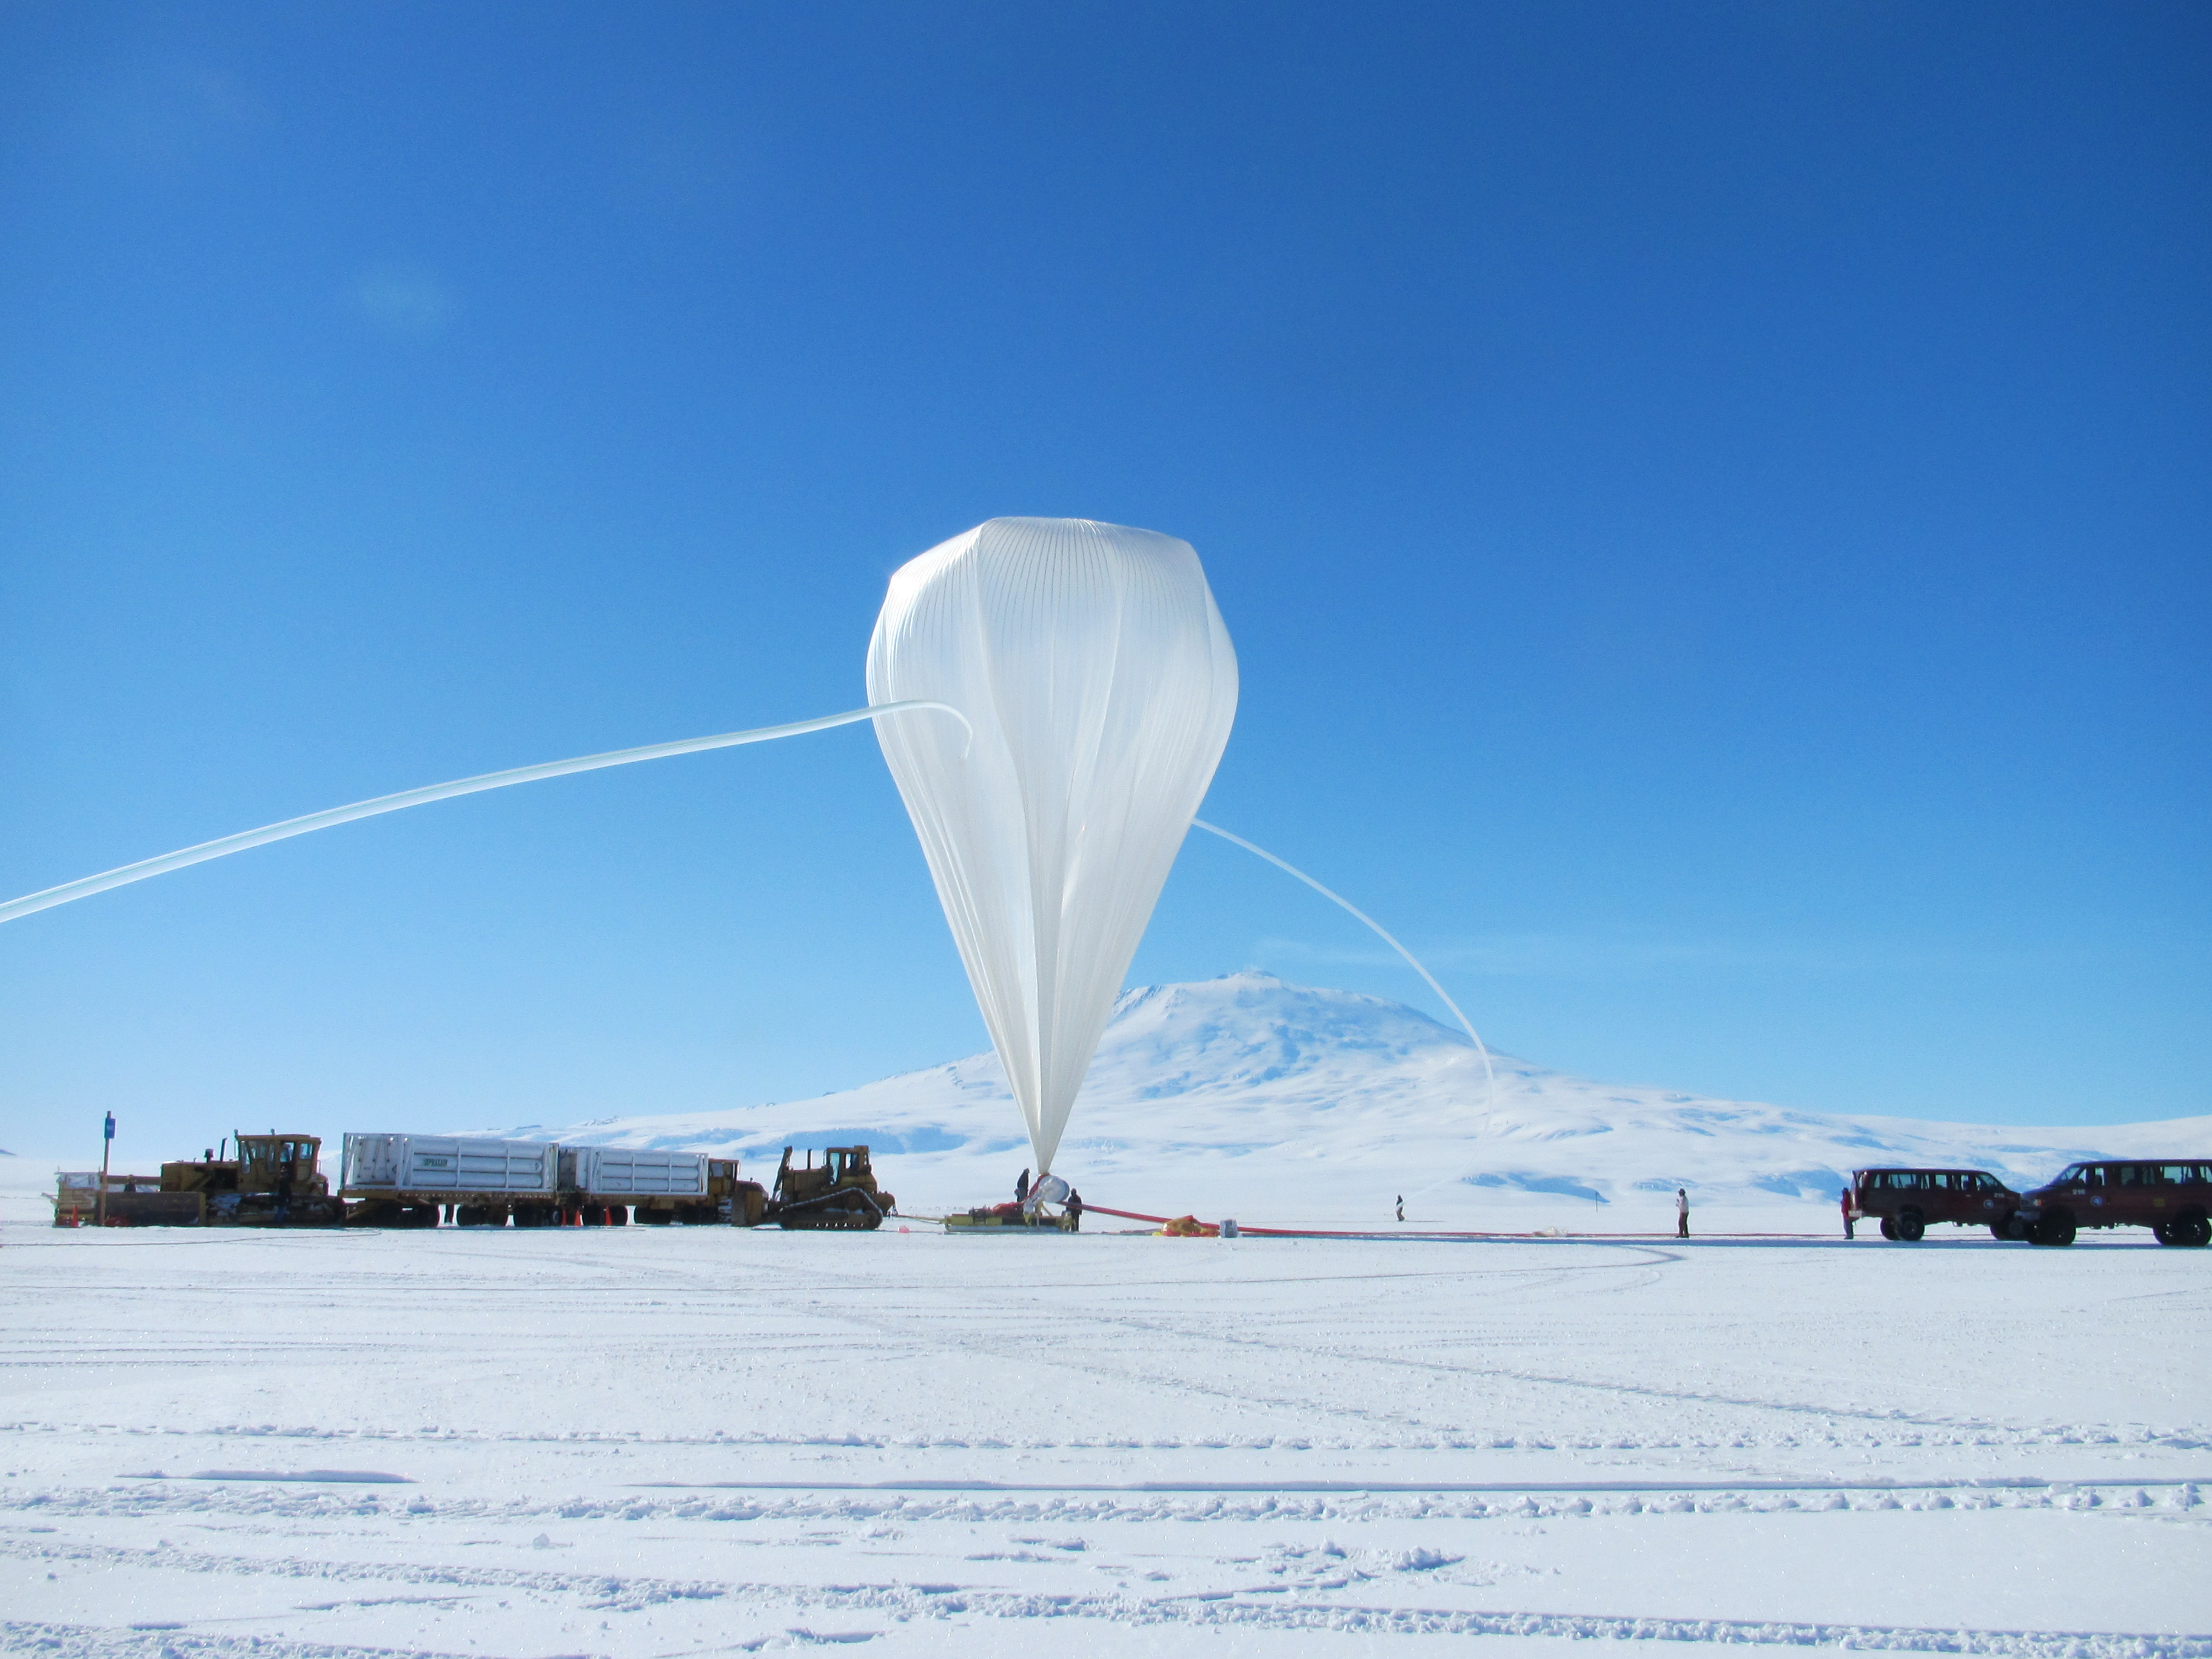

NASA Scientific Balloon in Antarctica

NASA image captured December 25, 2011 A NASA scientific balloon awaits launch in McMurdo, Antarctica. The balloon, carrying Indiana University's Cosmic Ray Electron Synchrotron Telescope (CREST), was launched on December 25. After a circum-navigational flight around the South Pole, the payload landed on January 5. The CREST payload is one of two scheduled as part of this seasons' annual NASA Antarctic balloon Campaign which is conducted in cooperation with the National Science Foundation's Office of Polar Programs. The campaign's second payload is the University of Arizona's Stratospheric Terahertz Observatory (STO).

Credit: NASA